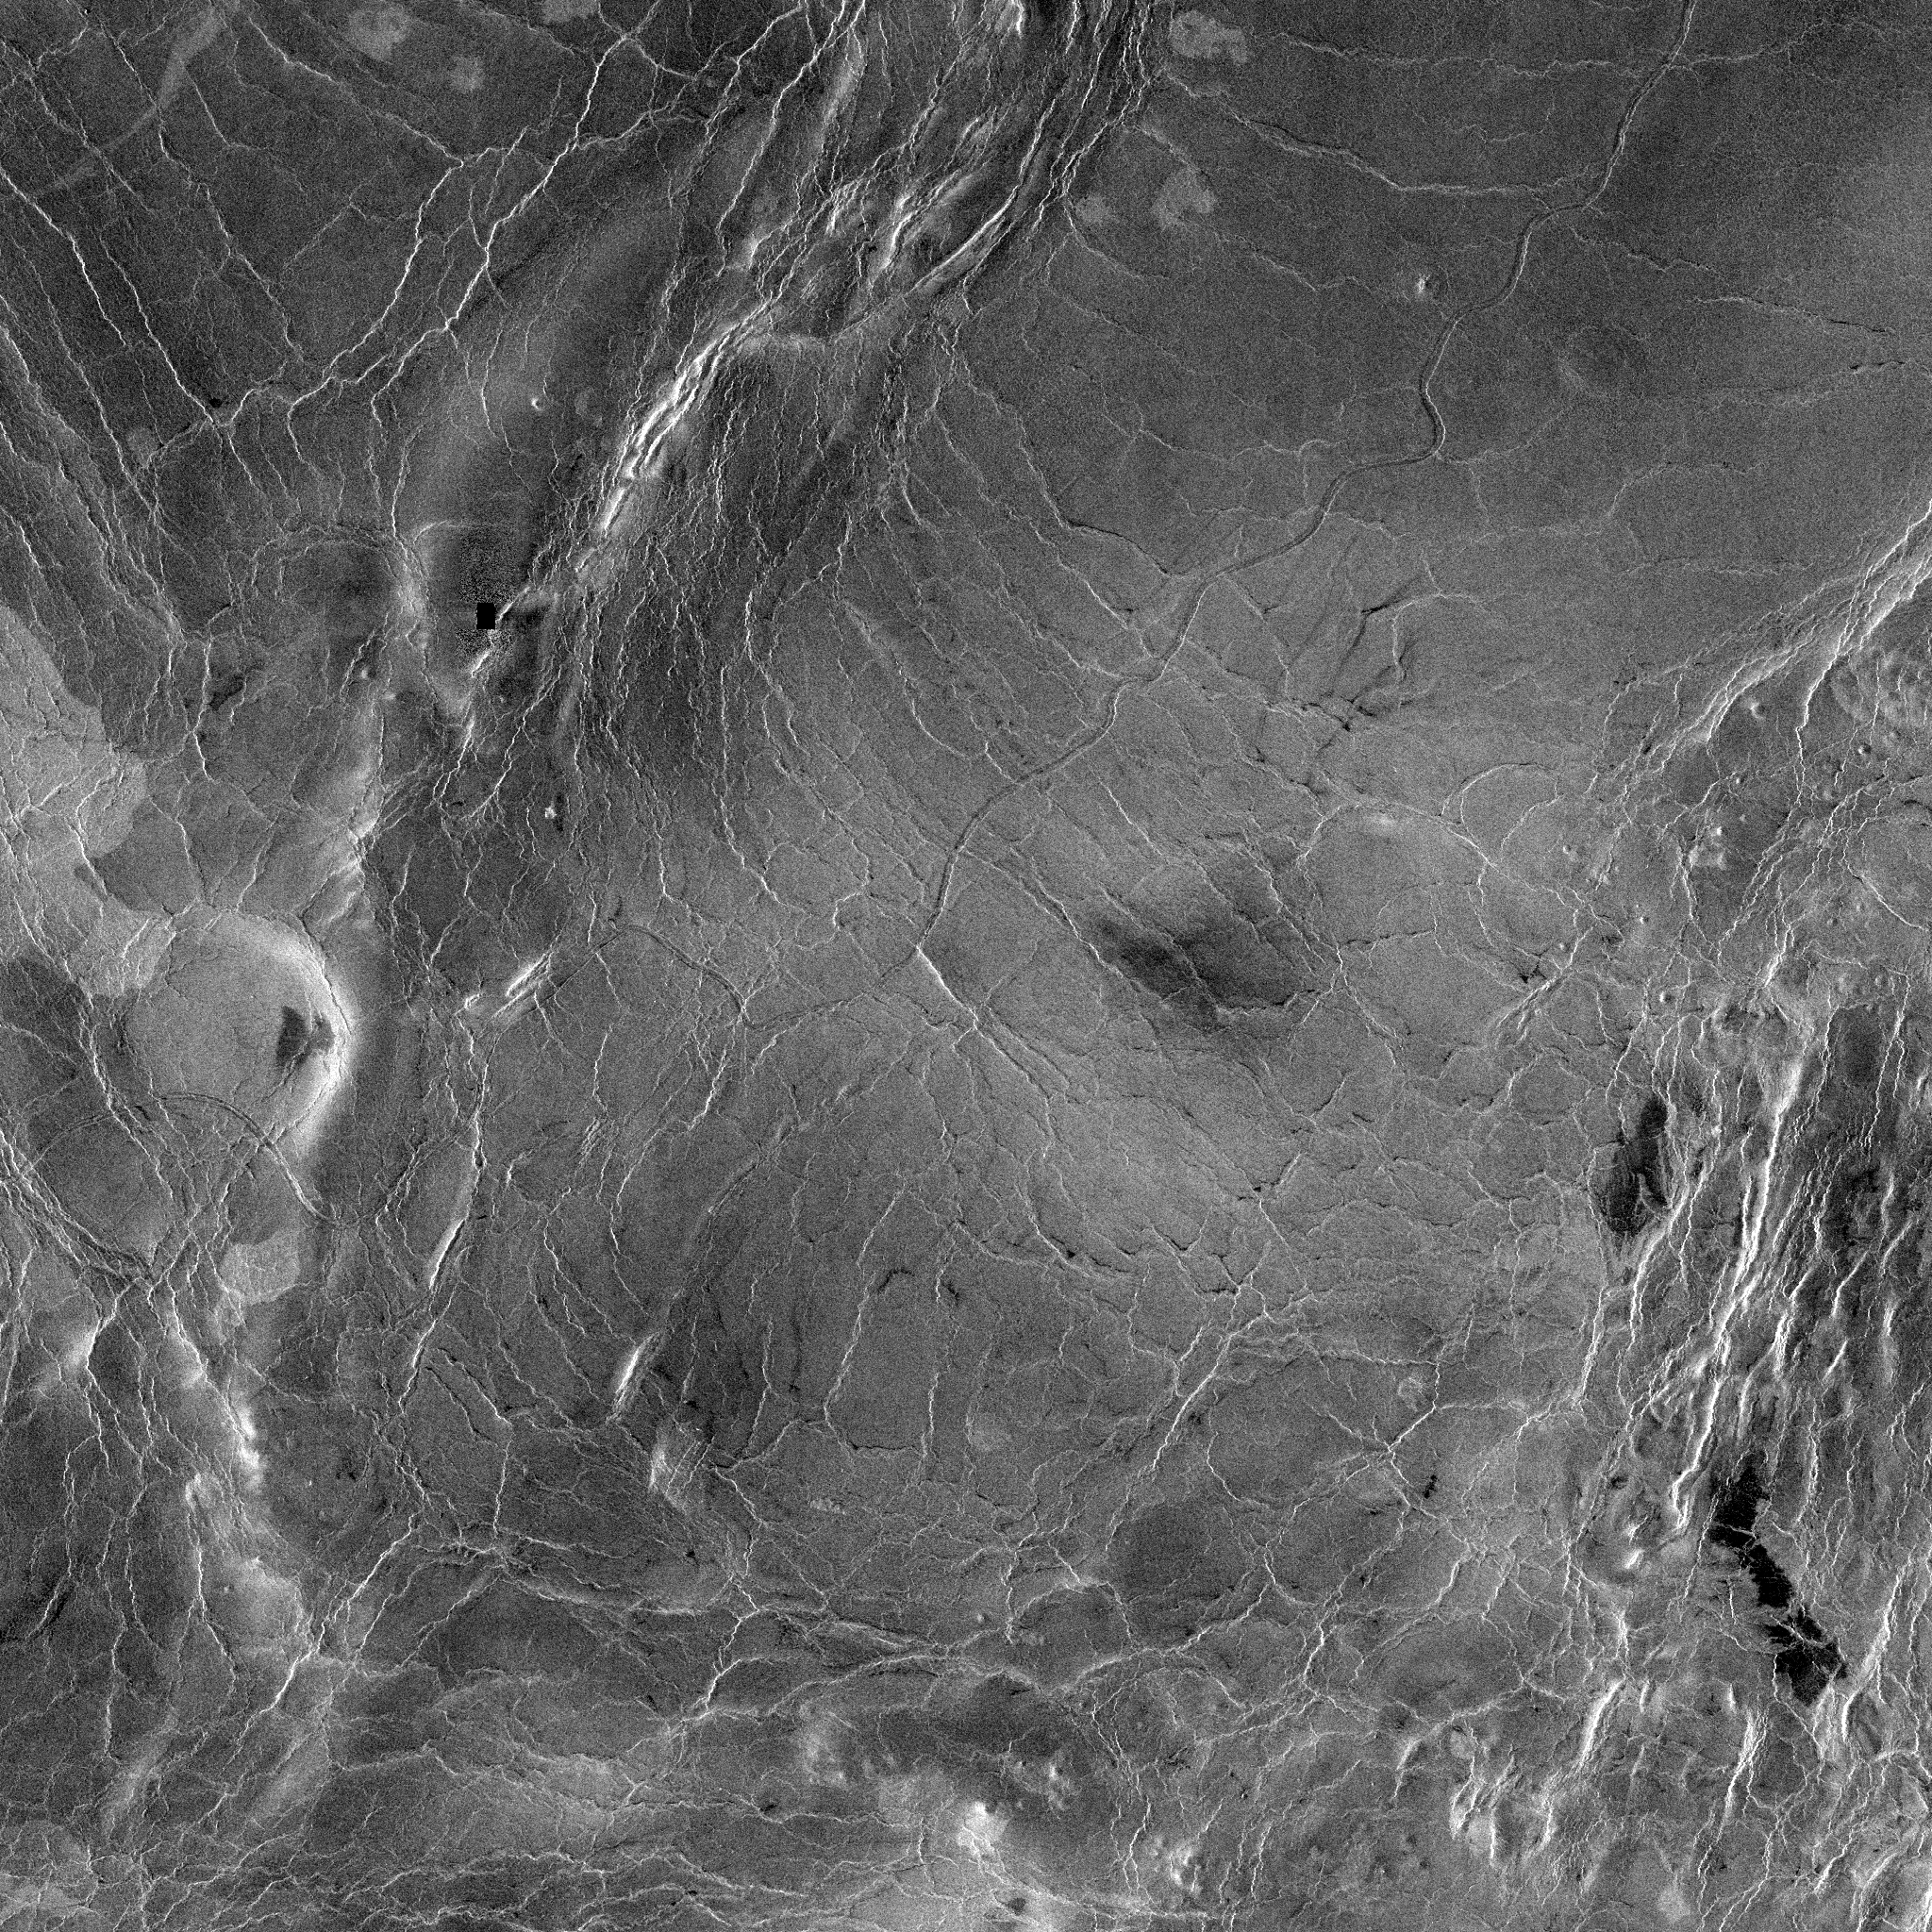

Venus – 600 Kilometer Segment of Longest Channel on Venus

This compressed resolution radar mosaic from Magellan at 49 degrees north latitude, 165 degrees east longitude with dimensions of 460 by 460 kilometers (285 by 285 miles), shows a 600 kilometers (360 mile segment of the longest channel discovered on Venus to date. The channel is approximately 1.8 kilometers (1.1 miles) wide. At more than 7,000 kilometers (4,200 miles) long, it is several hundred kilometers longer than the Nile River, Earth’s longest river, thus making it the longest known channel in the solar system. Both ends of the channel are obscured, however, so its original length is unknown. The channel was initially discovered by the Soviet Venera 15-16 orbiters which, in spite of their one kilometer resolution, detected more than 1,000 kilometers (620 miles) of the channel. These channel-like features are common on the plains of Venus. In some places they appear to have been formed by lava which may have melted or thermally eroded a path over the plains’ surface. Most are 1 to 3 kilometers (0.6 to 2 miles) wide. They resemble terrestrial meandering rivers in some aspects, with meanders, cutoff bows and abandoned channel segments. However, Venus channels are not as tightly sinuous as terrestrial rivers. Most are partly buried by younger lava plains, making their sources difficult to identify. A few have vast radar-dark plains units associated with them, suggesting large flow volumes. These channels, with large deposits appear to be older than other channel types, as they are crossed by fractures and wrinkle ridges, and are often buried by other volcanic materials. In addition, they appear to run both upslope and downslope, suggesting that the plains were warped by regional tectonism after channel formation. Resolution of the Magellan data is about 120 meters (400 feet).

Credit: NASA/JPL